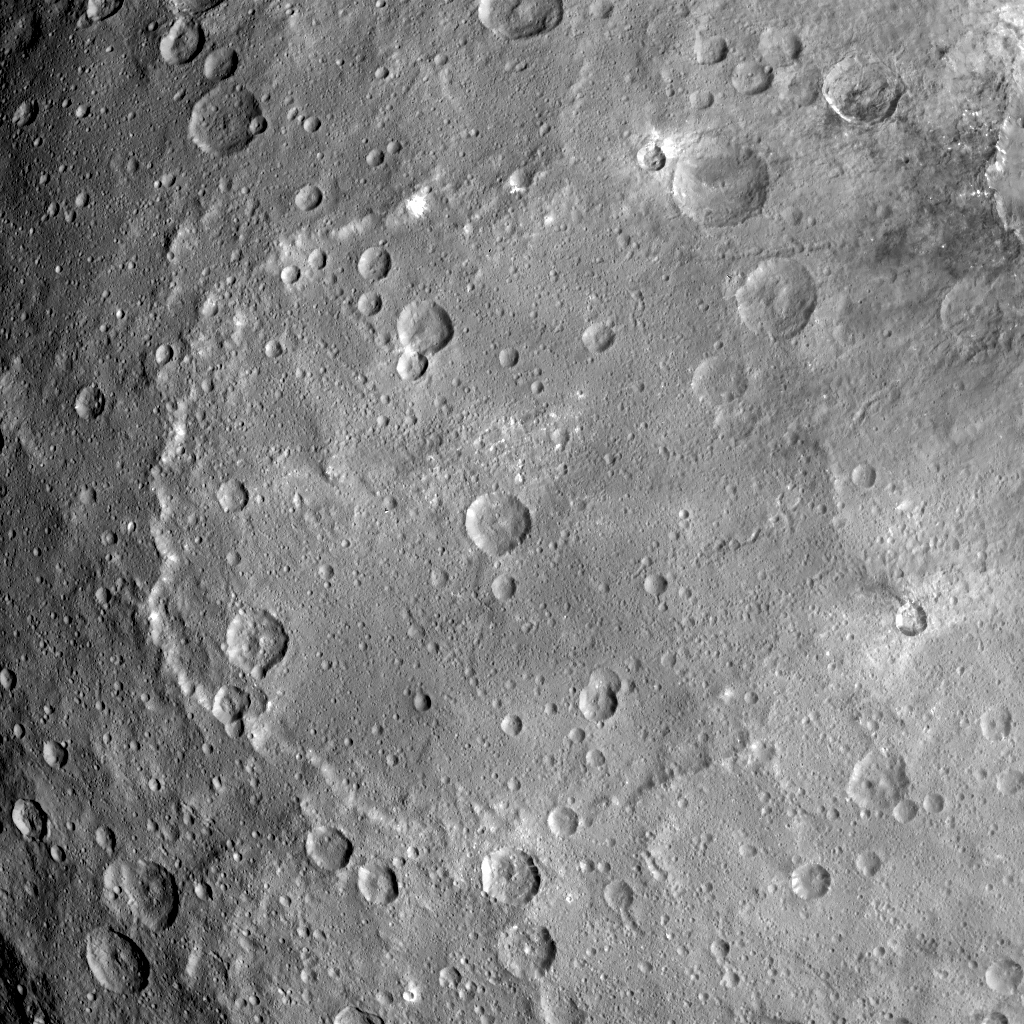

Kerwan in Full

This image from NASA’s Dawn spacecraft shows the largest crater on Ceres, called Kerwan.

The crater has an appearance scientists refer to as “relaxed,” meaning its sharp features have softened since Kerwan formed. Its overall shape looks something like a pancake, especially when viewed near Ceres’ limb. The origin of its polygonal shape is not yet well understood; it might be due to large faults in the subsurface generated by other large impacts, as has been suggested for other craters.

The smaller crater named Insitor sits in the center of Kerwan. The dark material seen at top right is ejecta from Dantu crater.

At 174 miles (280 kilometers) wide, Kerwan is so large that it would have taken about 50 images at Dawn’s low-altitude mapping orbit (called LAMO, at 240 miles or 385 kilometers altitude) to cover the crater from one side to the other. Kerwan was also too wide to fit within the camera’s field of view at Dawn’s high-altitude mapping orbit (called HAMO, at 915 miles, 1,470 kilometers). It fit nicely into this frame from Dawn’s Survey phase (an altitude of 2,700 miles or 4,400 kilometers), taken shortly after the spacecraft entered orbit in 2015.

Kerwan takes its name from the Hopi spirit of sprouting maize.

This picture was obtained on June 12, 2015. Its center coordinates are 10.8 degrees south latitude, 123.9 degrees east longitude.

Dawn’s mission is managed by JPL for NASA’s Science Mission Directorate in Washington. Dawn is a project of the directorate’s Discovery Program, managed by NASA’s Marshall Space Flight Center in Huntsville, Alabama. UCLA is responsible for overall Dawn mission science. Orbital ATK Inc., in Dulles, Virginia, designed and built the spacecraft. The German Aerospace Center, Max Planck Institute for Solar System Research, Italian Space Agency and Italian National Astrophysical Institute are international partners on the mission team.

Credit: NASA/JPL-Caltech/UCLA/MPS/DLR/IDA